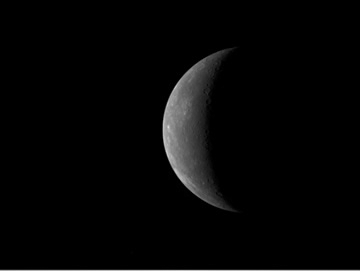

MESSENGER Approaches Mercury

MESSENGER Departs Mercury

On January 13, 2008, beginning 30 hours before MESSENGER’s closest approach to Mercury, the Wide Angle Camera, part of the Mercury Dual Imaging System (MDIS), began snapping images as it approached the planet. Over this period, MESSENGER imaged the planet once every 20 minutes to produce this approach sequence, which has been compiled into a movie. At the start of the movie, the MESSENGER spacecraft is about 630,000 kilometers (about 390,000 miles) from Mercury. The movie ends when MESSENGER is about 34,000 kilometers (about 21,000 miles) from Mercury and about 100 minutes before its closest approach, when it passed a mere 200 kilometers (124 miles) above Mercury’s surface.

In the approach movie, Mercury appears as a sunlit crescent. During the encounter, MESSENGER passed over the night side of the planet, experienced its closest approach with Mercury, and then emerged into daylight. This encounter was the first of three flybys of Mercury planned for the MESSENGER mission.

These images are from MESSENGER, a NASA Discovery mission to conduct the first orbital study of the innermost planet, Mercury. For information regarding the use of images, see the MESSENGER image use policy.

Credit: NASA/Johns Hopkins University Applied Physics Laboratory/Carnegie Institution of Washington